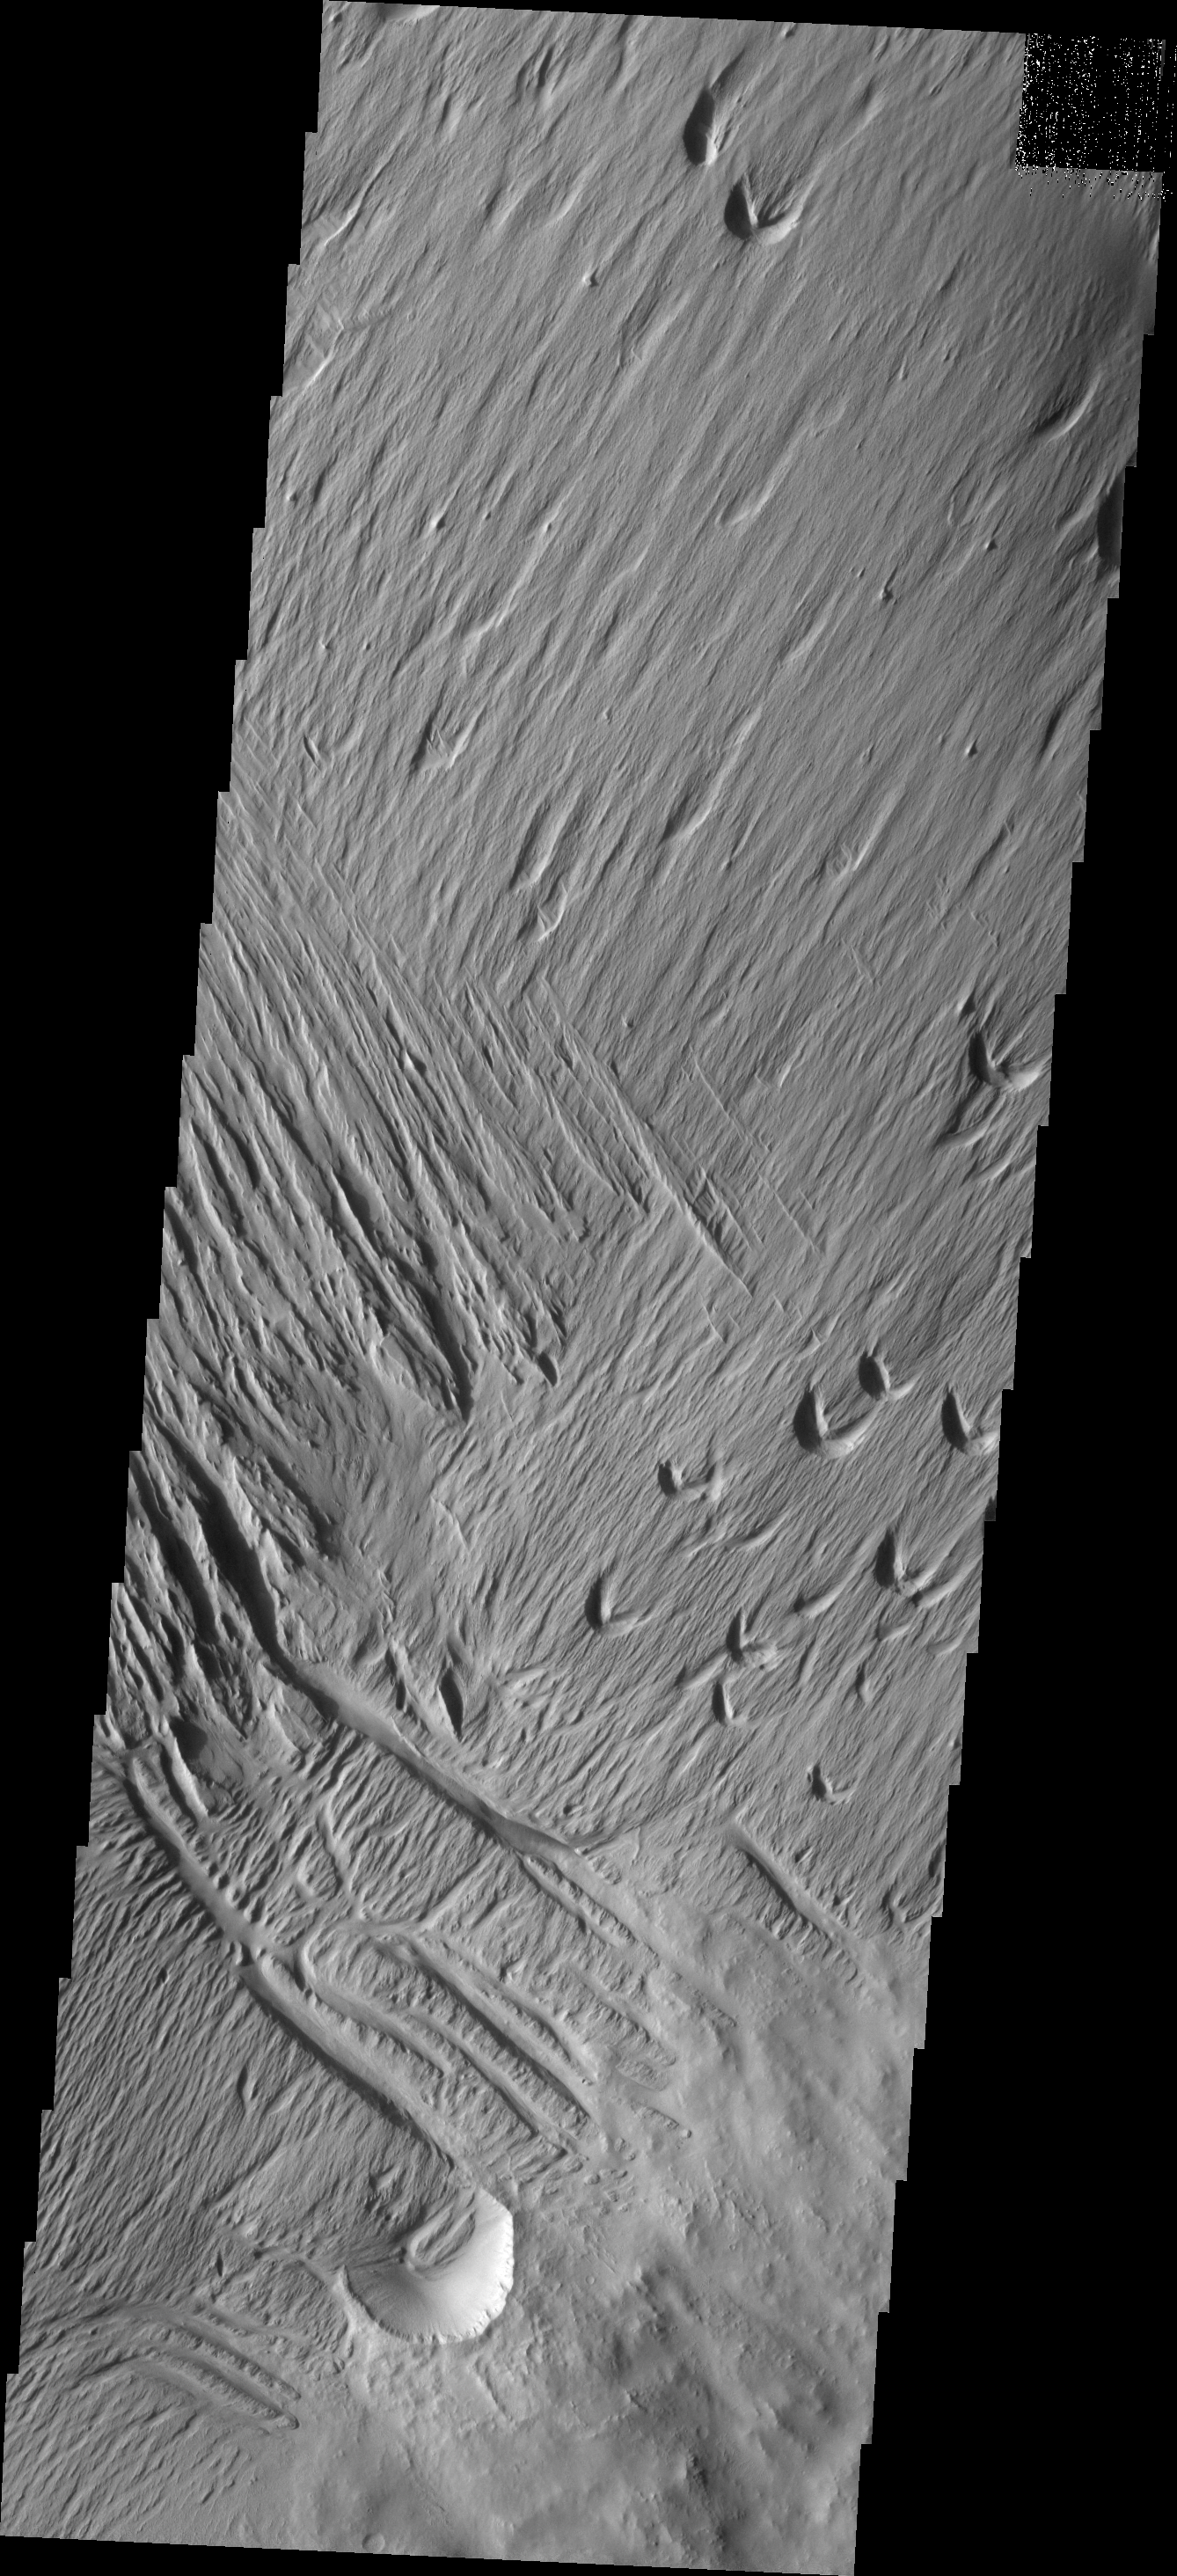

Wind Action

Located on the southern edge of a mensa east of Apollinaris Patera, the poorly cemented material of this hill is being eroded by wind action.

Image information: VIS instrument. Latitude -11.6N, Longitude 180.4E. 18 meter/pixel resolution.

Please see the THEMIS Data Citation Note for details on crediting THEMIS images.

Note: this THEMIS visual image has not been radiometrically nor geometrically calibrated for this preliminary release. An empirical correction has been performed to remove instrumental effects. A linear shift has been applied in the cross-track and down-track direction to approximate spacecraft and planetary motion. Fully calibrated and geometrically projected images will be released through the Planetary Data System in accordance with Project policies at a later time.

NASA’s Jet Propulsion Laboratory manages the 2001 Mars Odyssey mission for NASA’s Office of Space Science, Washington, D.C. The Thermal Emission Imaging System (THEMIS) was developed by Arizona State University, Tempe, in collaboration with Raytheon Santa Barbara Remote Sensing. The THEMIS investigation is led by Dr. Philip Christensen at Arizona State University. Lockheed Martin Astronautics, Denver, is the prime contractor for the Odyssey project, and developed and built the orbiter. Mission operations are conducted jointly from Lockheed Martin and from JPL, a division of the California Institute of Technology in Pasadena.

Credit: NASA/JPL/ASU